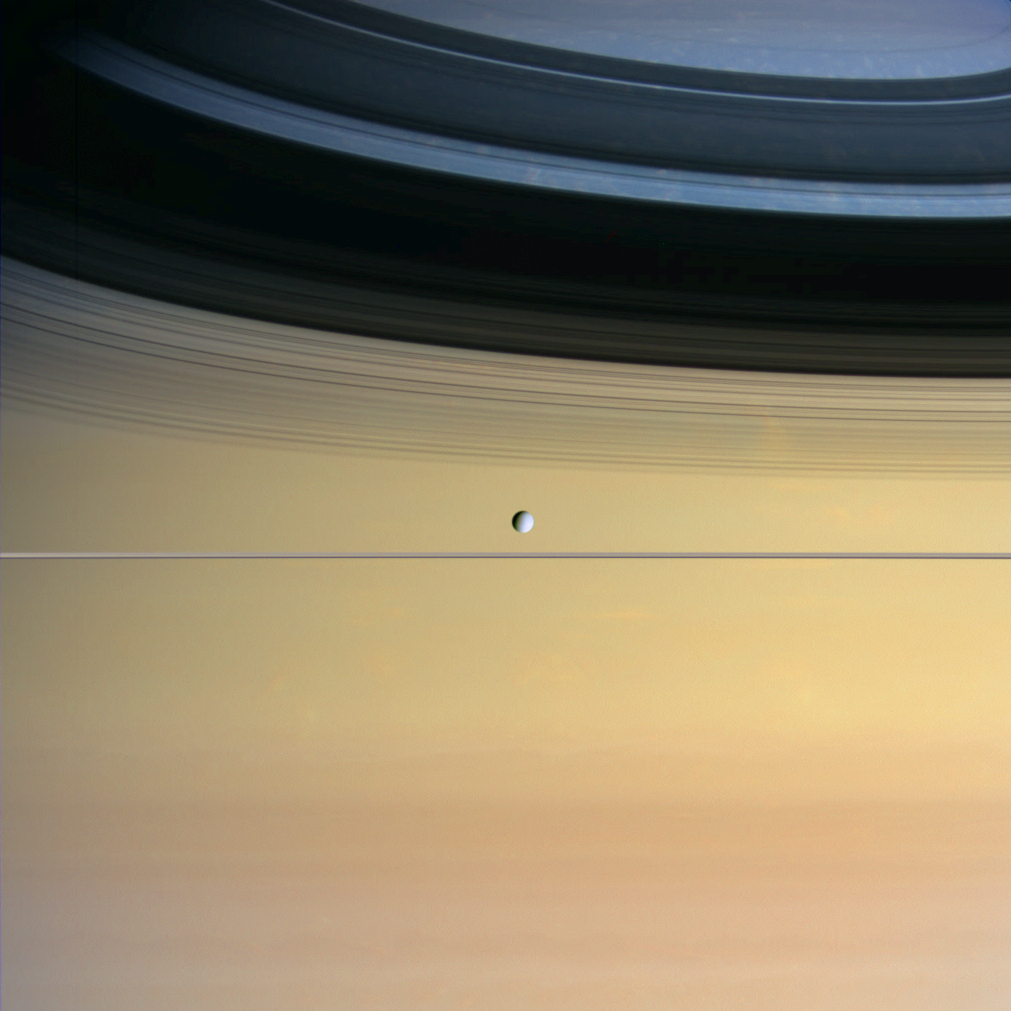

Dazzling Color

Cool and icy Dione floats in front of giant Saturn bedecked in a dazzling array of colors.

The surface of Dione, which exhibits contrasting bright and dark areas when viewed up close, appears pale in this image. It is Saturn’s multi-hued cloud bands that boldly steal the show. Discrete clouds and eddies in Saturn’s northern hemisphere can be seen within the faint shadows of the rings on the planet. Dione is 1,118 kilometers (695 miles) across.

Cassini is in a phase of its mission in which its orbit will be nearly equatorial for some time. This view was obtained from about one-third of a degree out of the ring plane.

Images taken with red, green and blue filters were used to create this natural-color view. The images were obtained with the wide-angle camera on Sept. 22, 2005, from a distance of approximately 803,000 kilometers (499,000 miles) from Dione and at a sun-Dione-spacecraft, or phase, angle of about 43 degrees. The image scale is about 48 kilometers (30 miles) per pixel.

The Cassini-Huygens mission is a cooperative project of NASA, the European Space Agency and the Italian Space Agency. The Jet Propulsion Laboratory, a division of the California Institute of Technology in Pasadena, manages the mission for NASA’s Science Mission Directorate, Washington, D.C. The Cassini orbiter and its two onboard cameras were designed, developed and assembled at JPL. The imaging operations center is based at the Space Science Institute in Boulder, Colo.

Credit: NASA/JPL/Space Science Institute